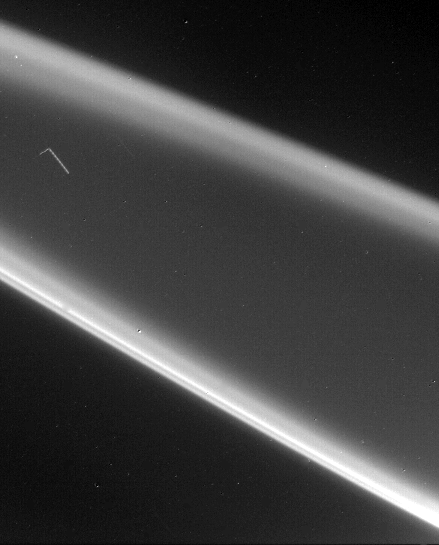

Rings of Jupiter Star Trail

The rings of Jupiter proved to be unexpectedly bright when seen with the Sun nearly behind them. Strong forward scattering of sunlight is characteristic of small particles. This view was obtained by Voyager 2 on July 10 from a perspective inside the shadow of Jupiter. The distance of the spacecraft from the rings was about 1.5 million kilometers. Although the resolution has been degraded by camera motion during the time exposures, these images reveal the rings have some radial structure.

Credit: NASA/JPL